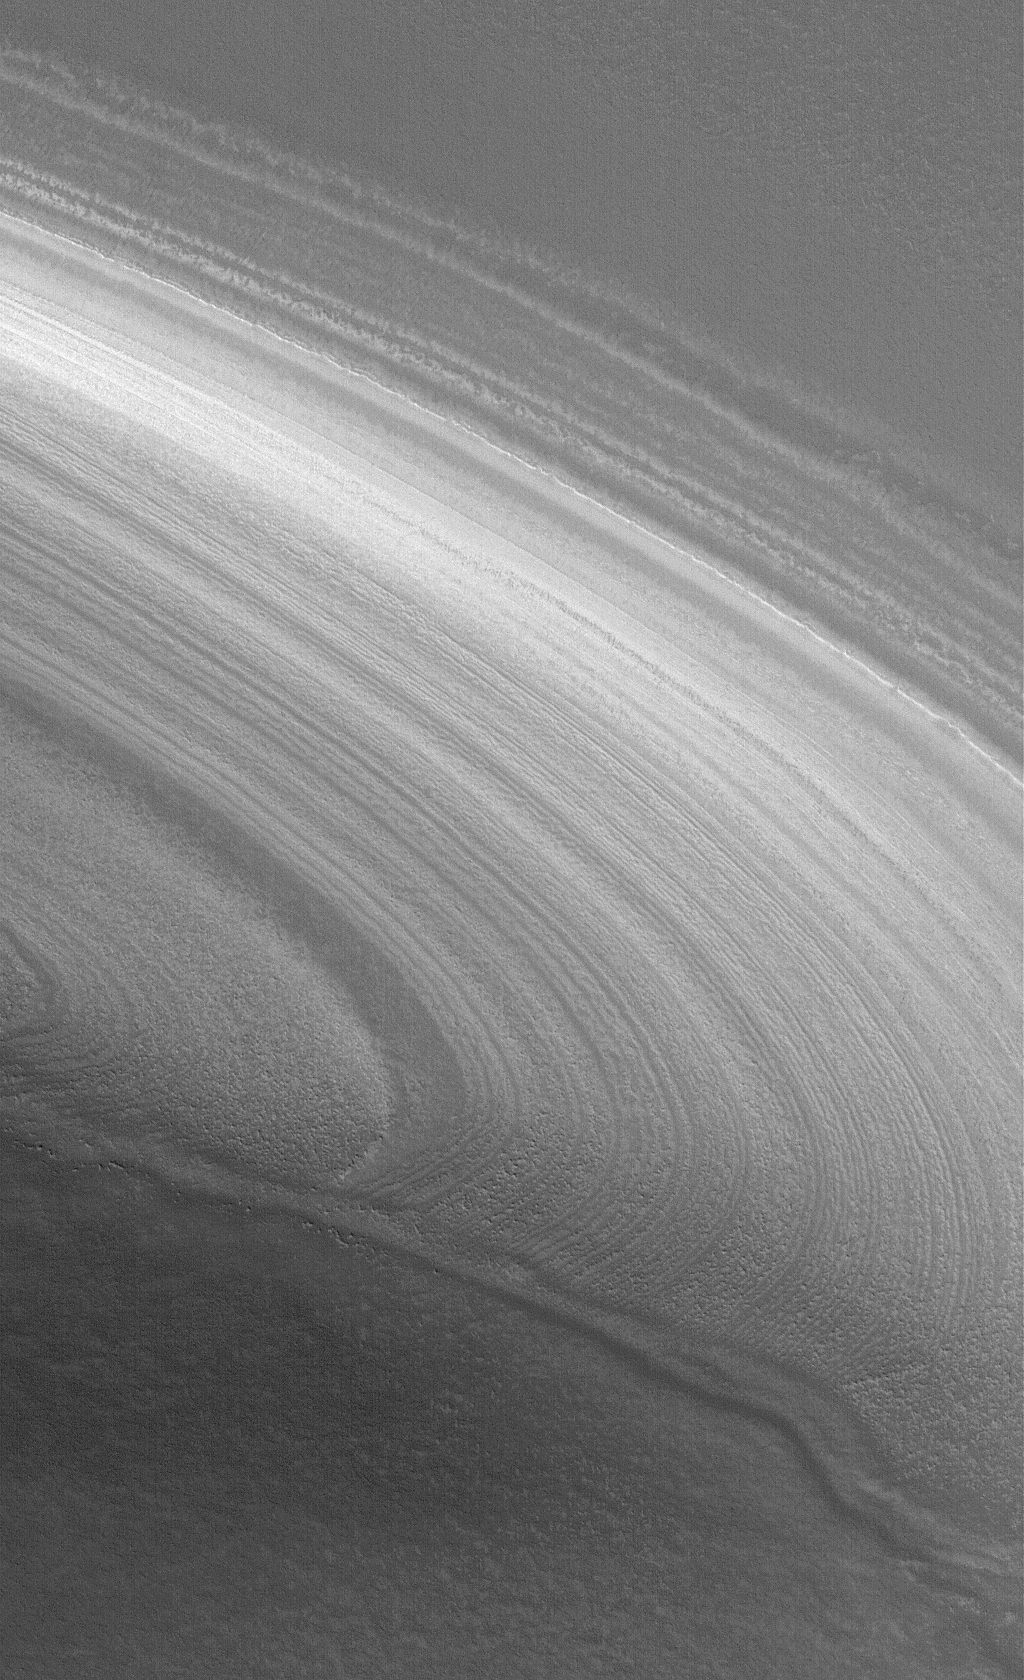

Polar Layers, Exposed

20 August 2006
This Mars Global Surveyor (MGS) Mars Orbiter Camera (MOC) image shows a layered slope in the martian north polar region, being exposed by the removal of an overlying, smoother material seen in the lower third of the image. At the time this picture was obtained, the entire area was covered by bright, carbon dioxide frost.

Location near: 79.7°N, 341.0°W
Image width: ~3 km (~1.9 mi)
Illumination from: lower left
Season: Northern Spring

Credit: NASA/JPL/Malin Space Science Systems